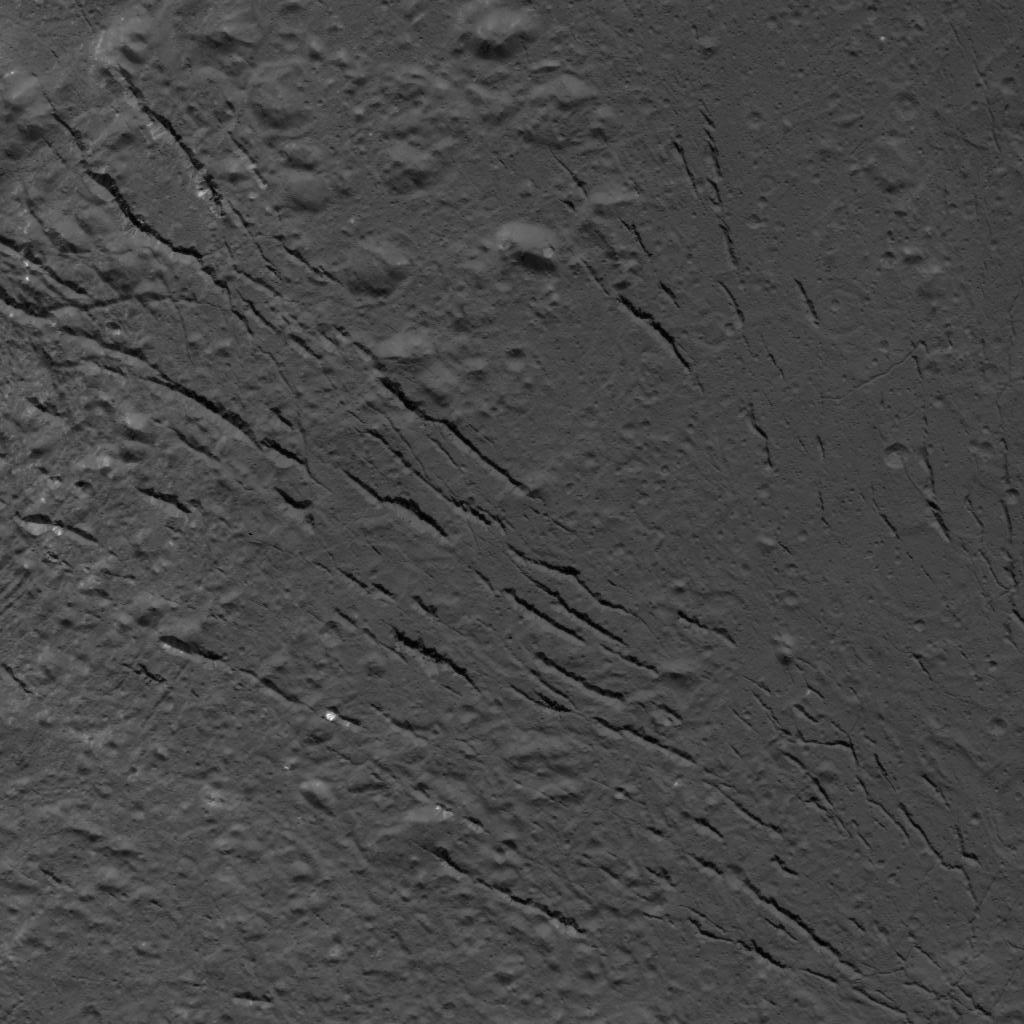

Fracture Pattern on the Floor of Occator Crater

This image was obtained by NASA’s Dawn spacecraft on July 25, 2018 from an altitude of about 87 miles (140 kilometers).

The center of this picture is located at about 16.4 degrees north latitude and 238.9 degrees east longitude.

Dawn’s mission is managed by JPL for NASA’s Science Mission Directorate in Washington. Dawn is a project of the directorates Discovery Program, managed by NASA’s Marshall Space Flight Center in Huntsville, Alabama. JPL is responsible for overall Dawn mission science. Orbital ATK Inc., in Dulles, Virginia, designed and built the spacecraft. The German Aerospace Center, Max Planck Institute for Solar System Research, Italian Space Agency and Italian National Astrophysical Institute are international partners on the mission team.

Credit: NASA/JPL-Caltech/UCLA/MPS/DLR/IDA